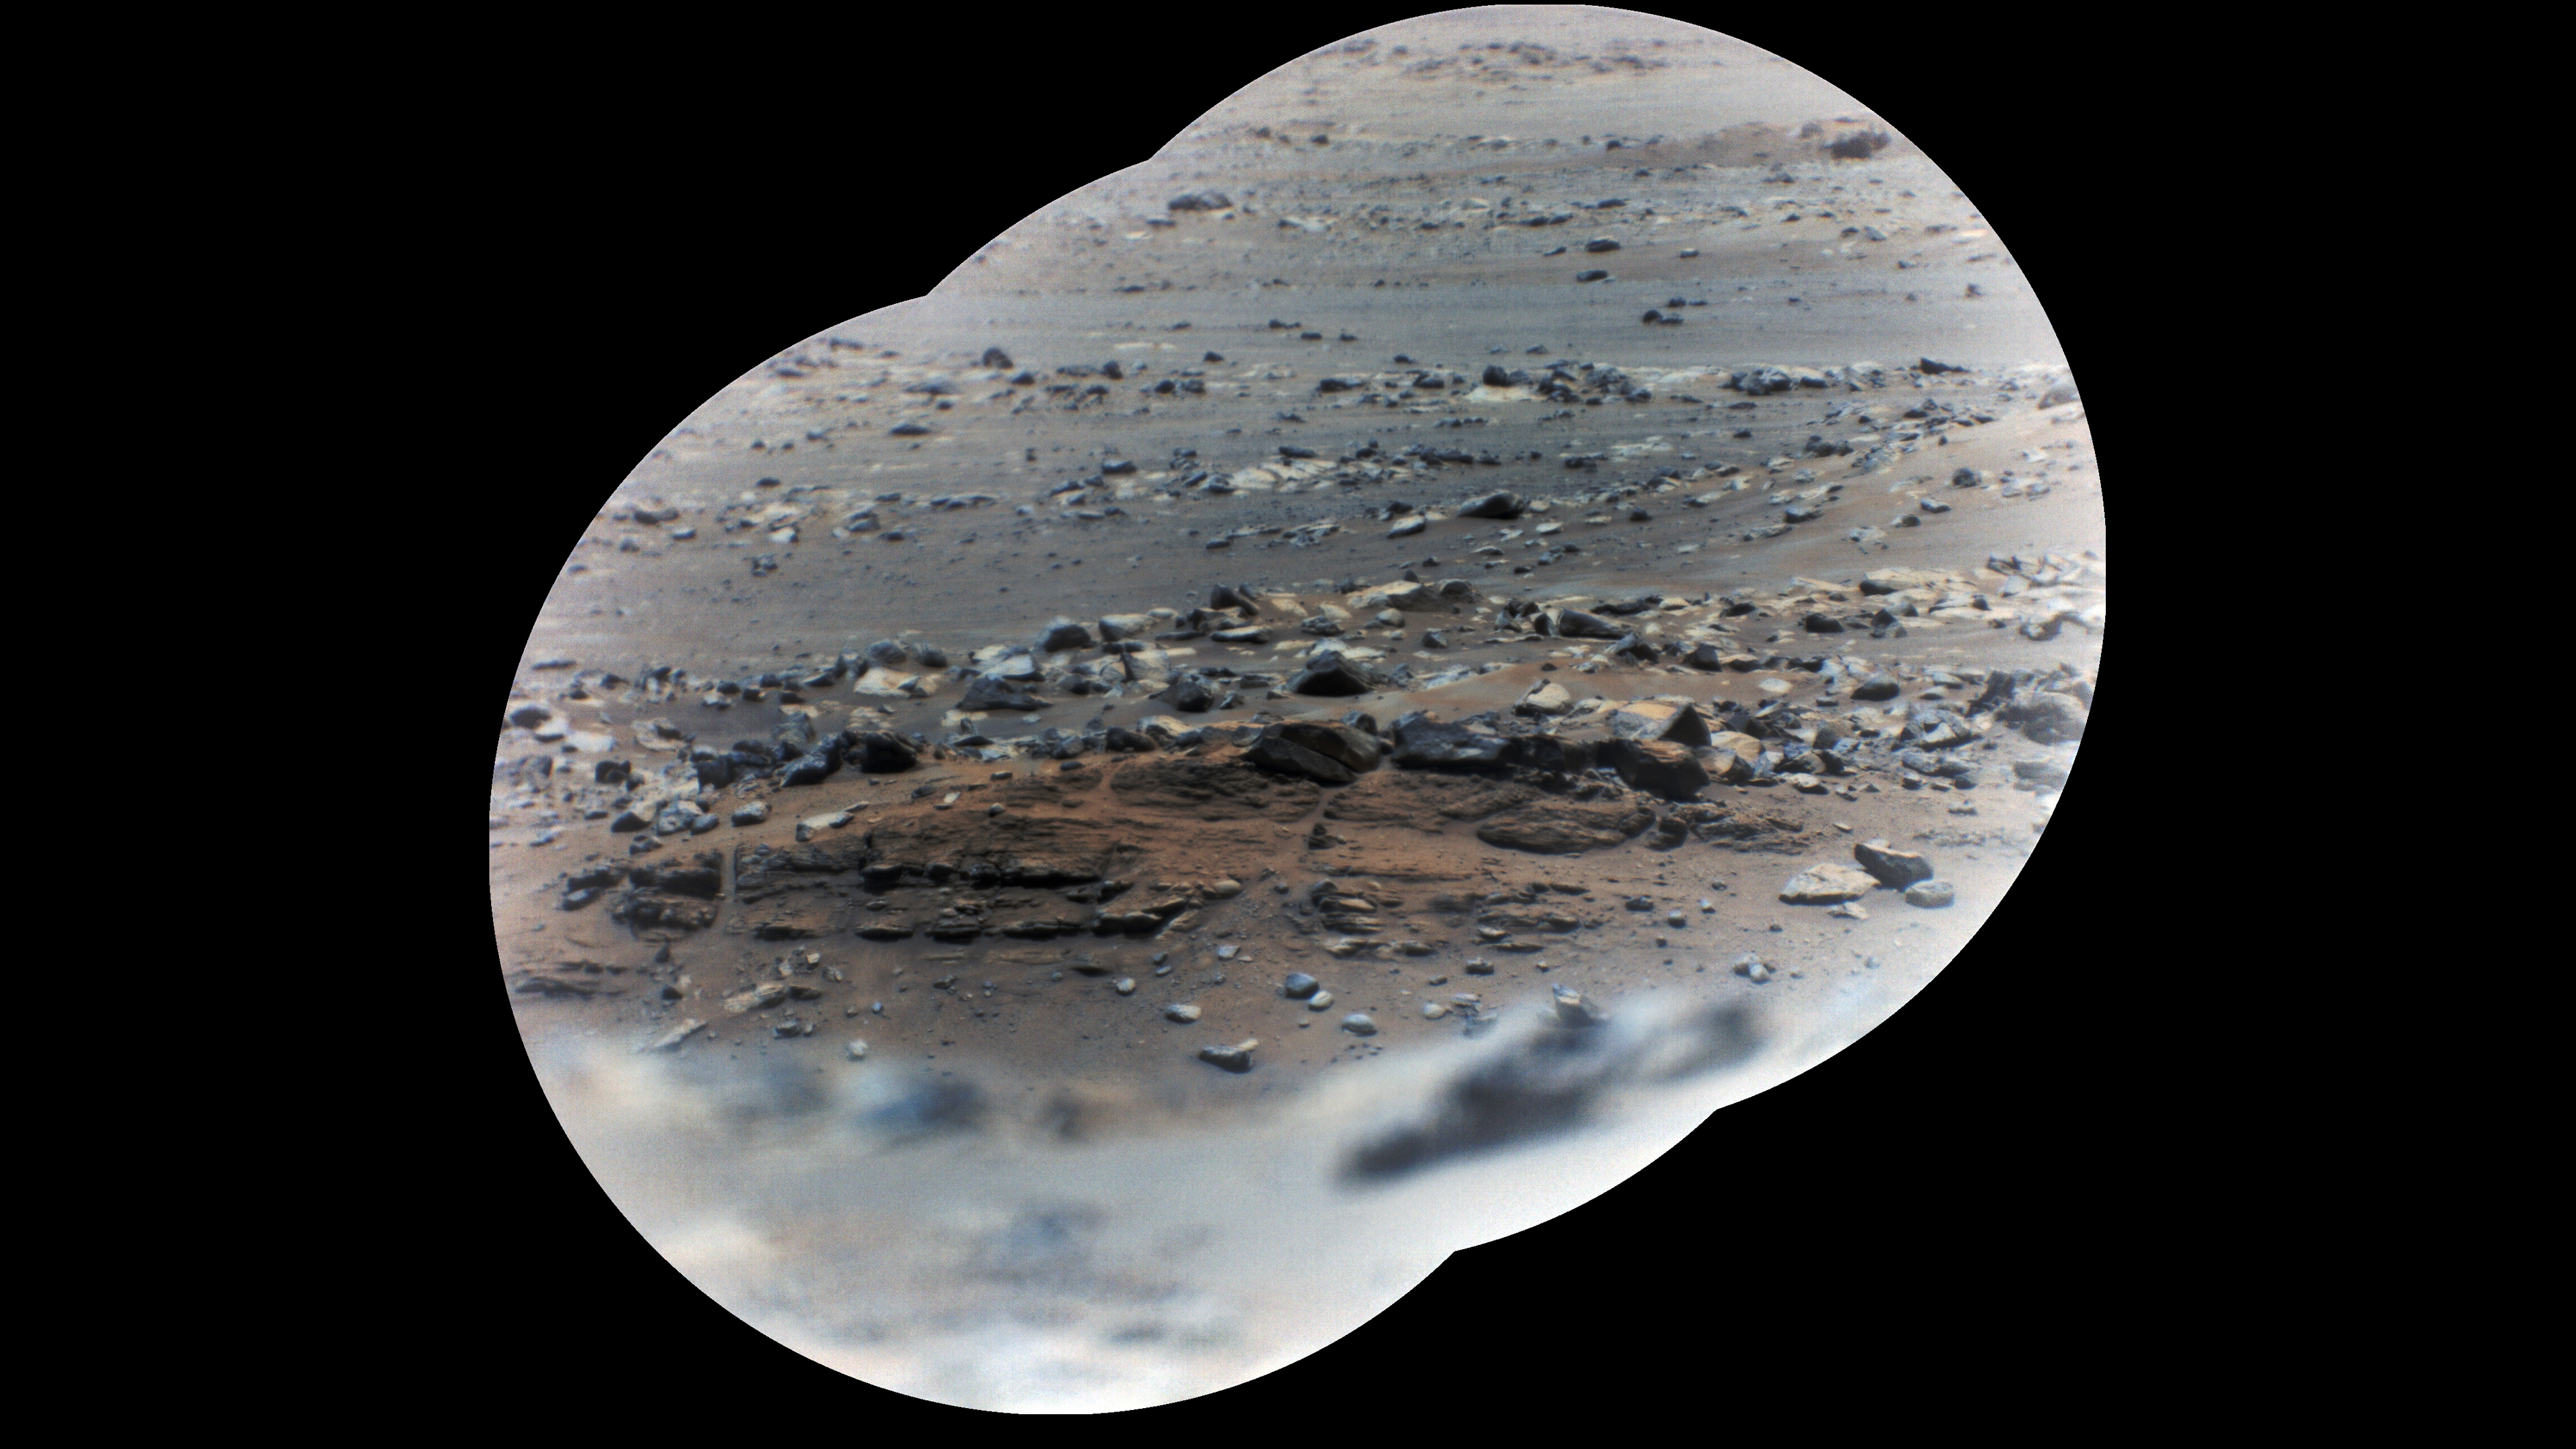

SuperCam Image of Artuby

Figure 1

Figure 2

NASA’s Perseverance rover took these zoomed-in images of a layered outcrop (just below center of image) nicknamed “Artuby” on June 17, 2021 (the 116th sol, or Martian Day, of its mission), from a little more than a third of a mile (615 meters) away. This mosaic is made up of three images taken by the Remote Microscopic Imager (RMI), part of the rover’s SuperCam instrument. Each circular image has a field of view of 37.73 feet (11.50 meters) at this distance. The images were combined using an algorithm that weights the image centers.

The outcrop shows evidence of being formed in an ancient lake. The feature is in the ‘Verdon’ quadrangle of Mars’ Jezero Crater, south of the landing site. Artuby is the name of a river in southern France.

One version (Figure 1) uses a Gaussian color stretch to make it easier to see differences among the colors. Another version (Figure 2) shows natural color, simulating the approximate view that we would see with our own eyes if we were on Mars.

Perseverance has been exploring the floor of Jezero Crater since it landed on Feb. 18, 2021.

SuperCam is led by Los Alamos National Laboratory in New Mexico, where the instrument’s Body Unit was developed. That part of the instrument includes several spectrometers as well as control electronics and software.

The Mast Unit, including the RMI used for these images, was developed and built by several laboratories of the CNRS (the French research center) and French universities under the contracting authority of Centre National d’Etudes Spatiales (CNES, the French space agency).

A key objective for Perseverance’s mission on Mars is astrobiology, including the search for signs of ancient microbial life. The rover will characterize the planet’s geology and past climate, pave the way for human exploration of the Red Planet, and be the first mission to collect and cache Martian rock and regolith (broken rock and dust).

Subsequent NASA missions, in cooperation with ESA (European Space Agency), would send spacecraft to Mars to collect these sealed samples from the surface and return them to Earth for in-depth analysis.

The Mars 2020 Perseverance mission is part of NASA’s Moon to Mars exploration approach, which includes Artemis missions to the Moon that will help prepare for human exploration of the Red Planet.

NASA’s Jet Propulsion Laboratory in Southern California built and manages operations of the Mars 2020 Perseverance rover for NASA.

Credit: NASA/JPL-Caltech/LANL/CNES/CNRS